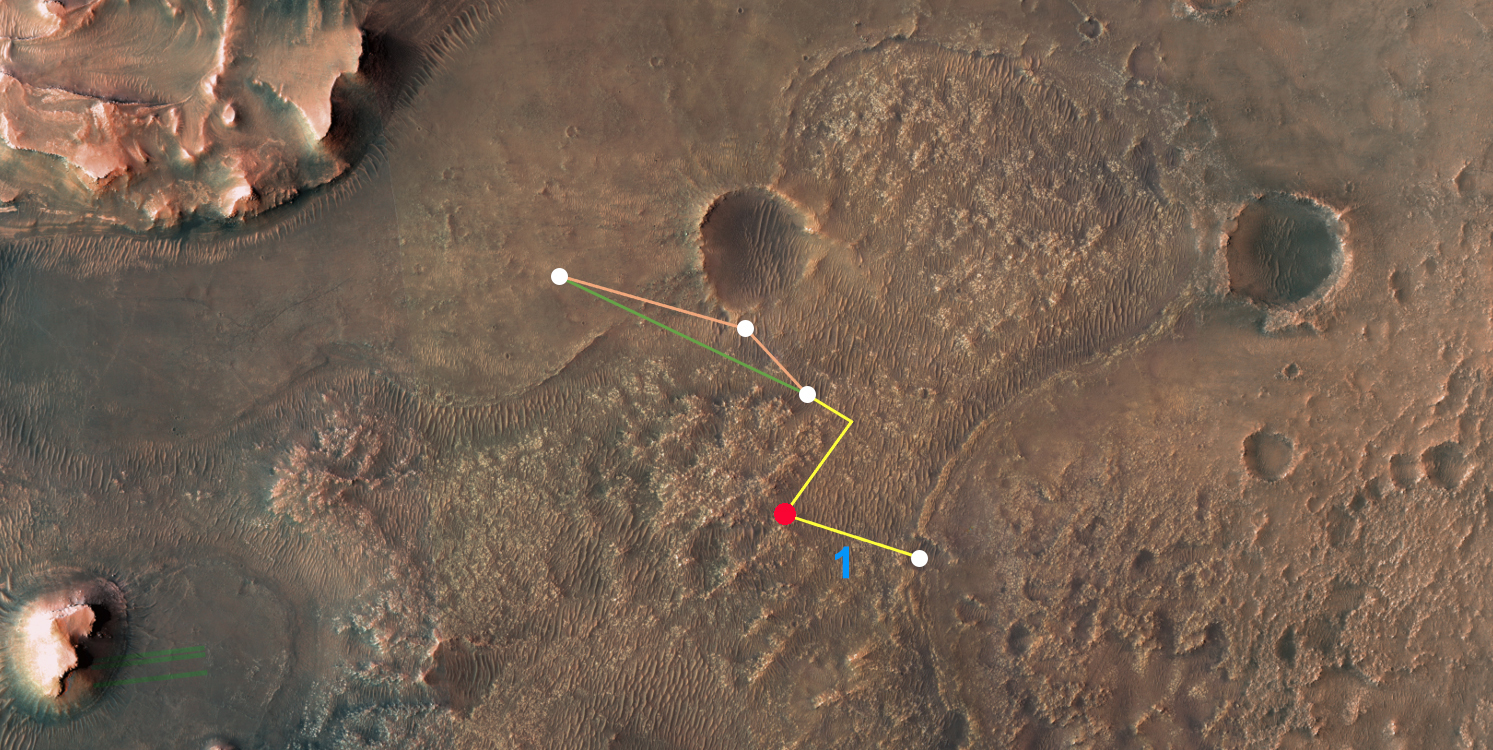

Ingenuity Flights to the Delta

This annotated overhead image from NASA’s Mars Reconnaissance Orbiter (MRO) depicts the multiple flights – and two different routes – the agency’s Ingenuity Mars Helicopter could take on its way to Jezero Crater’s delta. The location of Ingenuity as of March 14, 2022, is indicated by the red dot. This map is made using images from MRO’s High Resolution Imaging Experiment (HiRISE) camera.

The first flight in this series (indicated by the number 1 in blue) occurred on March 10, 2022. After the next flight – which includes a sharp bend in the course to avoid a large hill – the helicopter team will consider which of two routes to take. The first option requires two flights to reach the base of the delta. The second option is more direct, necessitating only one final flight to reach the same location.

The University of Arizona, in Tucson, operates HiRISE, which was built by Ball Aerospace & Technologies Corp., in Boulder, Colorado. NASA’s Jet Propulsion Laboratory, a division of Caltech in Pasadena, California, manages the Mars Reconnaissance Orbiter Project for NASA’s Science Mission Directorate in Washington.

The Ingenuity Mars Helicopter was built by NASA’s Jet Propulsion Laboratory in Southern California, which also manages the technology demonstration project for NASA Headquarters. It is supported by NASA’s Science, Aeronautics Research, and Space Technology mission directorates. NASA’s Ames Research Center in California’s Silicon Valley, and NASA’s Langley Research Center in Hampton, Virginia, provided significant flight performance analysis and technical assistance during Ingenuity’s development. AeroVironment Inc., Qualcomm, and SolAero also provided design assistance and major vehicle components. Lockheed Martin Space designed and manufactured the Mars Helicopter Delivery System.

Credit: NASA/JPL-Caltech/University of Arizona/USGS